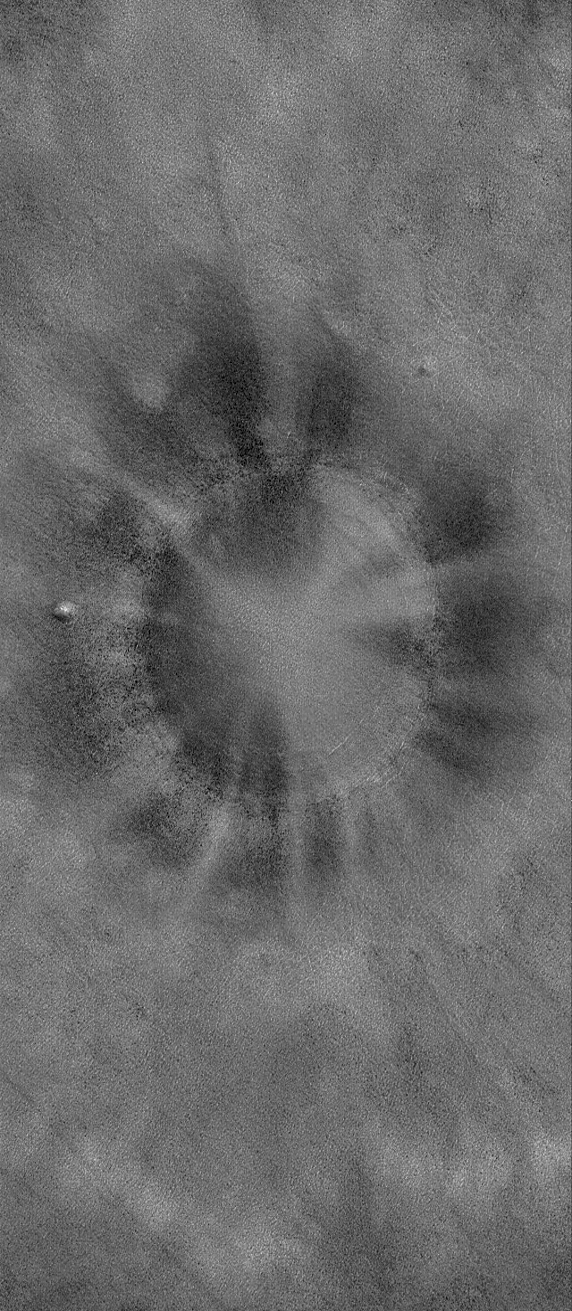

Radiant Bowl

4 August 2006
This This Mars Global Surveyor (MGS) Mars Orbiter Camera (MOC) image shows a bowl-shaped crater on the martian northern plains with a mysterious radiant pattern of zones with and without boulders and rocks. The rocky areas are seen as dark dots, the rock-free areas lack these spots. Craters like this are fairly common on the northern plains; some also occur at a similar latitudes in the southern hemisphere. When the Mars Odyssey Thermal Emission Imaging System (THEMIS) team first saw these, earlier this decade, they called them”pinwheel craters” (see PIA05611). The exact cause of the boulder and streak distribution is uncertain.

Location near: 61.3°N, 88.4°W
Image width: ~3 km (~1.9 mi)
Illumination from: lower left
Season: Northern Spring

Credit: NASA/JPL/Malin Space Science Systems